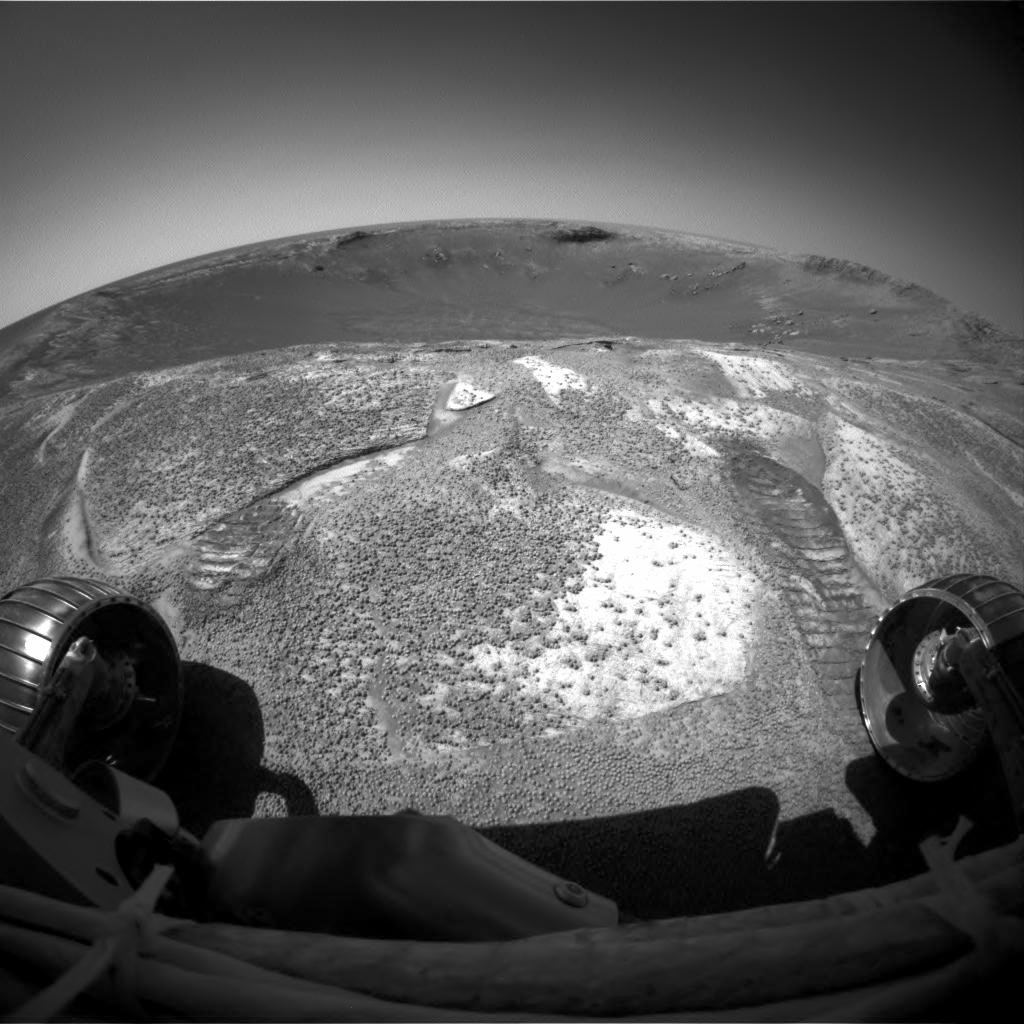

Farewell Glance at ‘Endurance’

NASA’s Mars Exploration Rover Opportunity climbed out of “Endurance Crater” during the rover’s 315th sol (Dec. 12, 2004), and used its front hazard-avoidance camera to look back across the crater from the rim. The rover spent just over six months inside the stadium-sized crater, examining in detail the tallest stack of bedrock layers ever seen up close on a foreign planet.

Credit: NASA/JPL